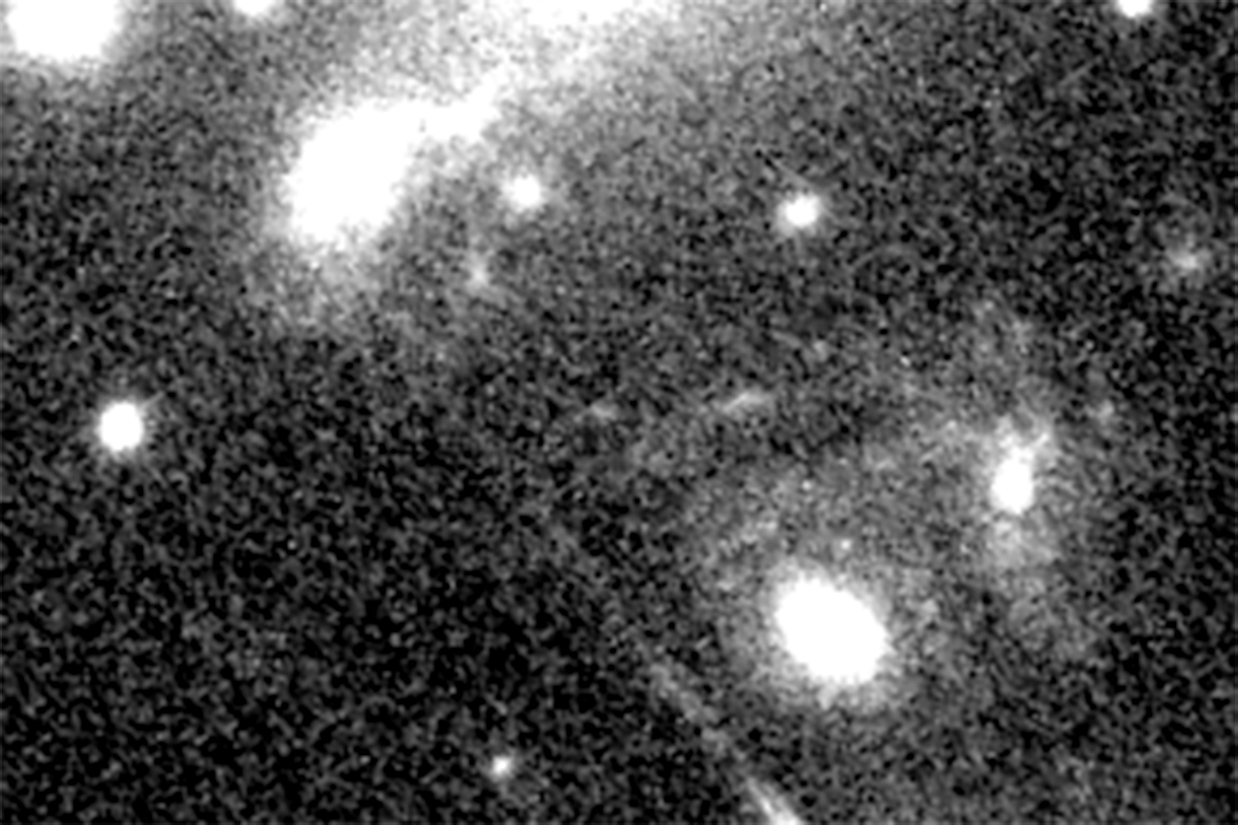

Supernova Refsdal (Oct. 30, 2014 — Not Detected)

Object Name: SN Refsdal
Instrument: HST/WFC3/IR
Filters: F125W and F160W

Grayscale: F125W + 160W

Credit: NASA, ESA, and P. Kelly (University of California, Berkeley); Acknowledgment: NASA, ESA, and S. Rodney (JHU) and the FrontierSN team; T. Treu (UCLA), P. Kelly (UC Berkeley) and the GLASS team; J. Lotz (STScI) and the Frontier Fields team; M. Postman (STScI) and the CLASH team; and Z. Levay (STScI)